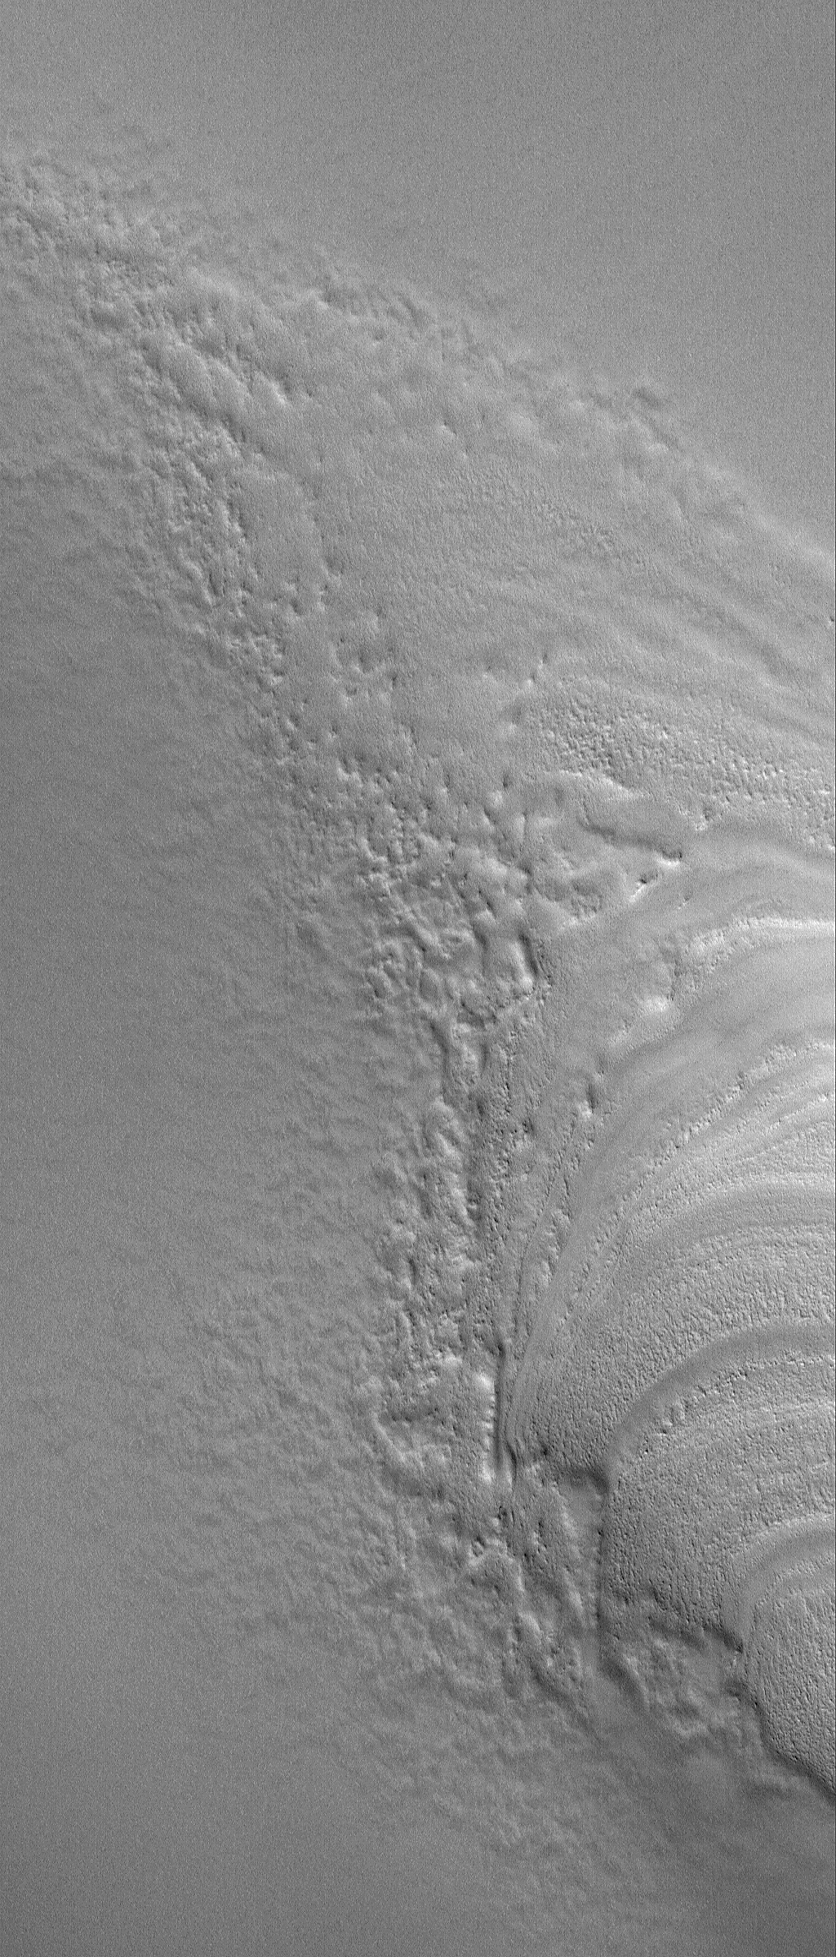

Polar Terminus

6 September 2006
This Mars Global Surveyor (MGS) Mars Orbiter Camera (MOC) image shows the termination (end) of a group of layers in the north polar region of Mars, where they have been buried by younger, smoother-surfaced material. The layers are the banded features at the right/lower right. They are emerging by erosion from beneath the smoother material that dominates the scene. As the smooth material erodes, its margins become rough and rugged. No one knows the composition of the layered materials of the north polar region; most believe that they are a mixture of various proportions of ice, dust, and in some places, sand.

Location near: 81.3°N, 293.1°W
Image width: ~3 km (~1.9 mi)
Illumination from: lower left
Season: Northern Spring

Credit: NASA/JPL/Malin Space Science Systems